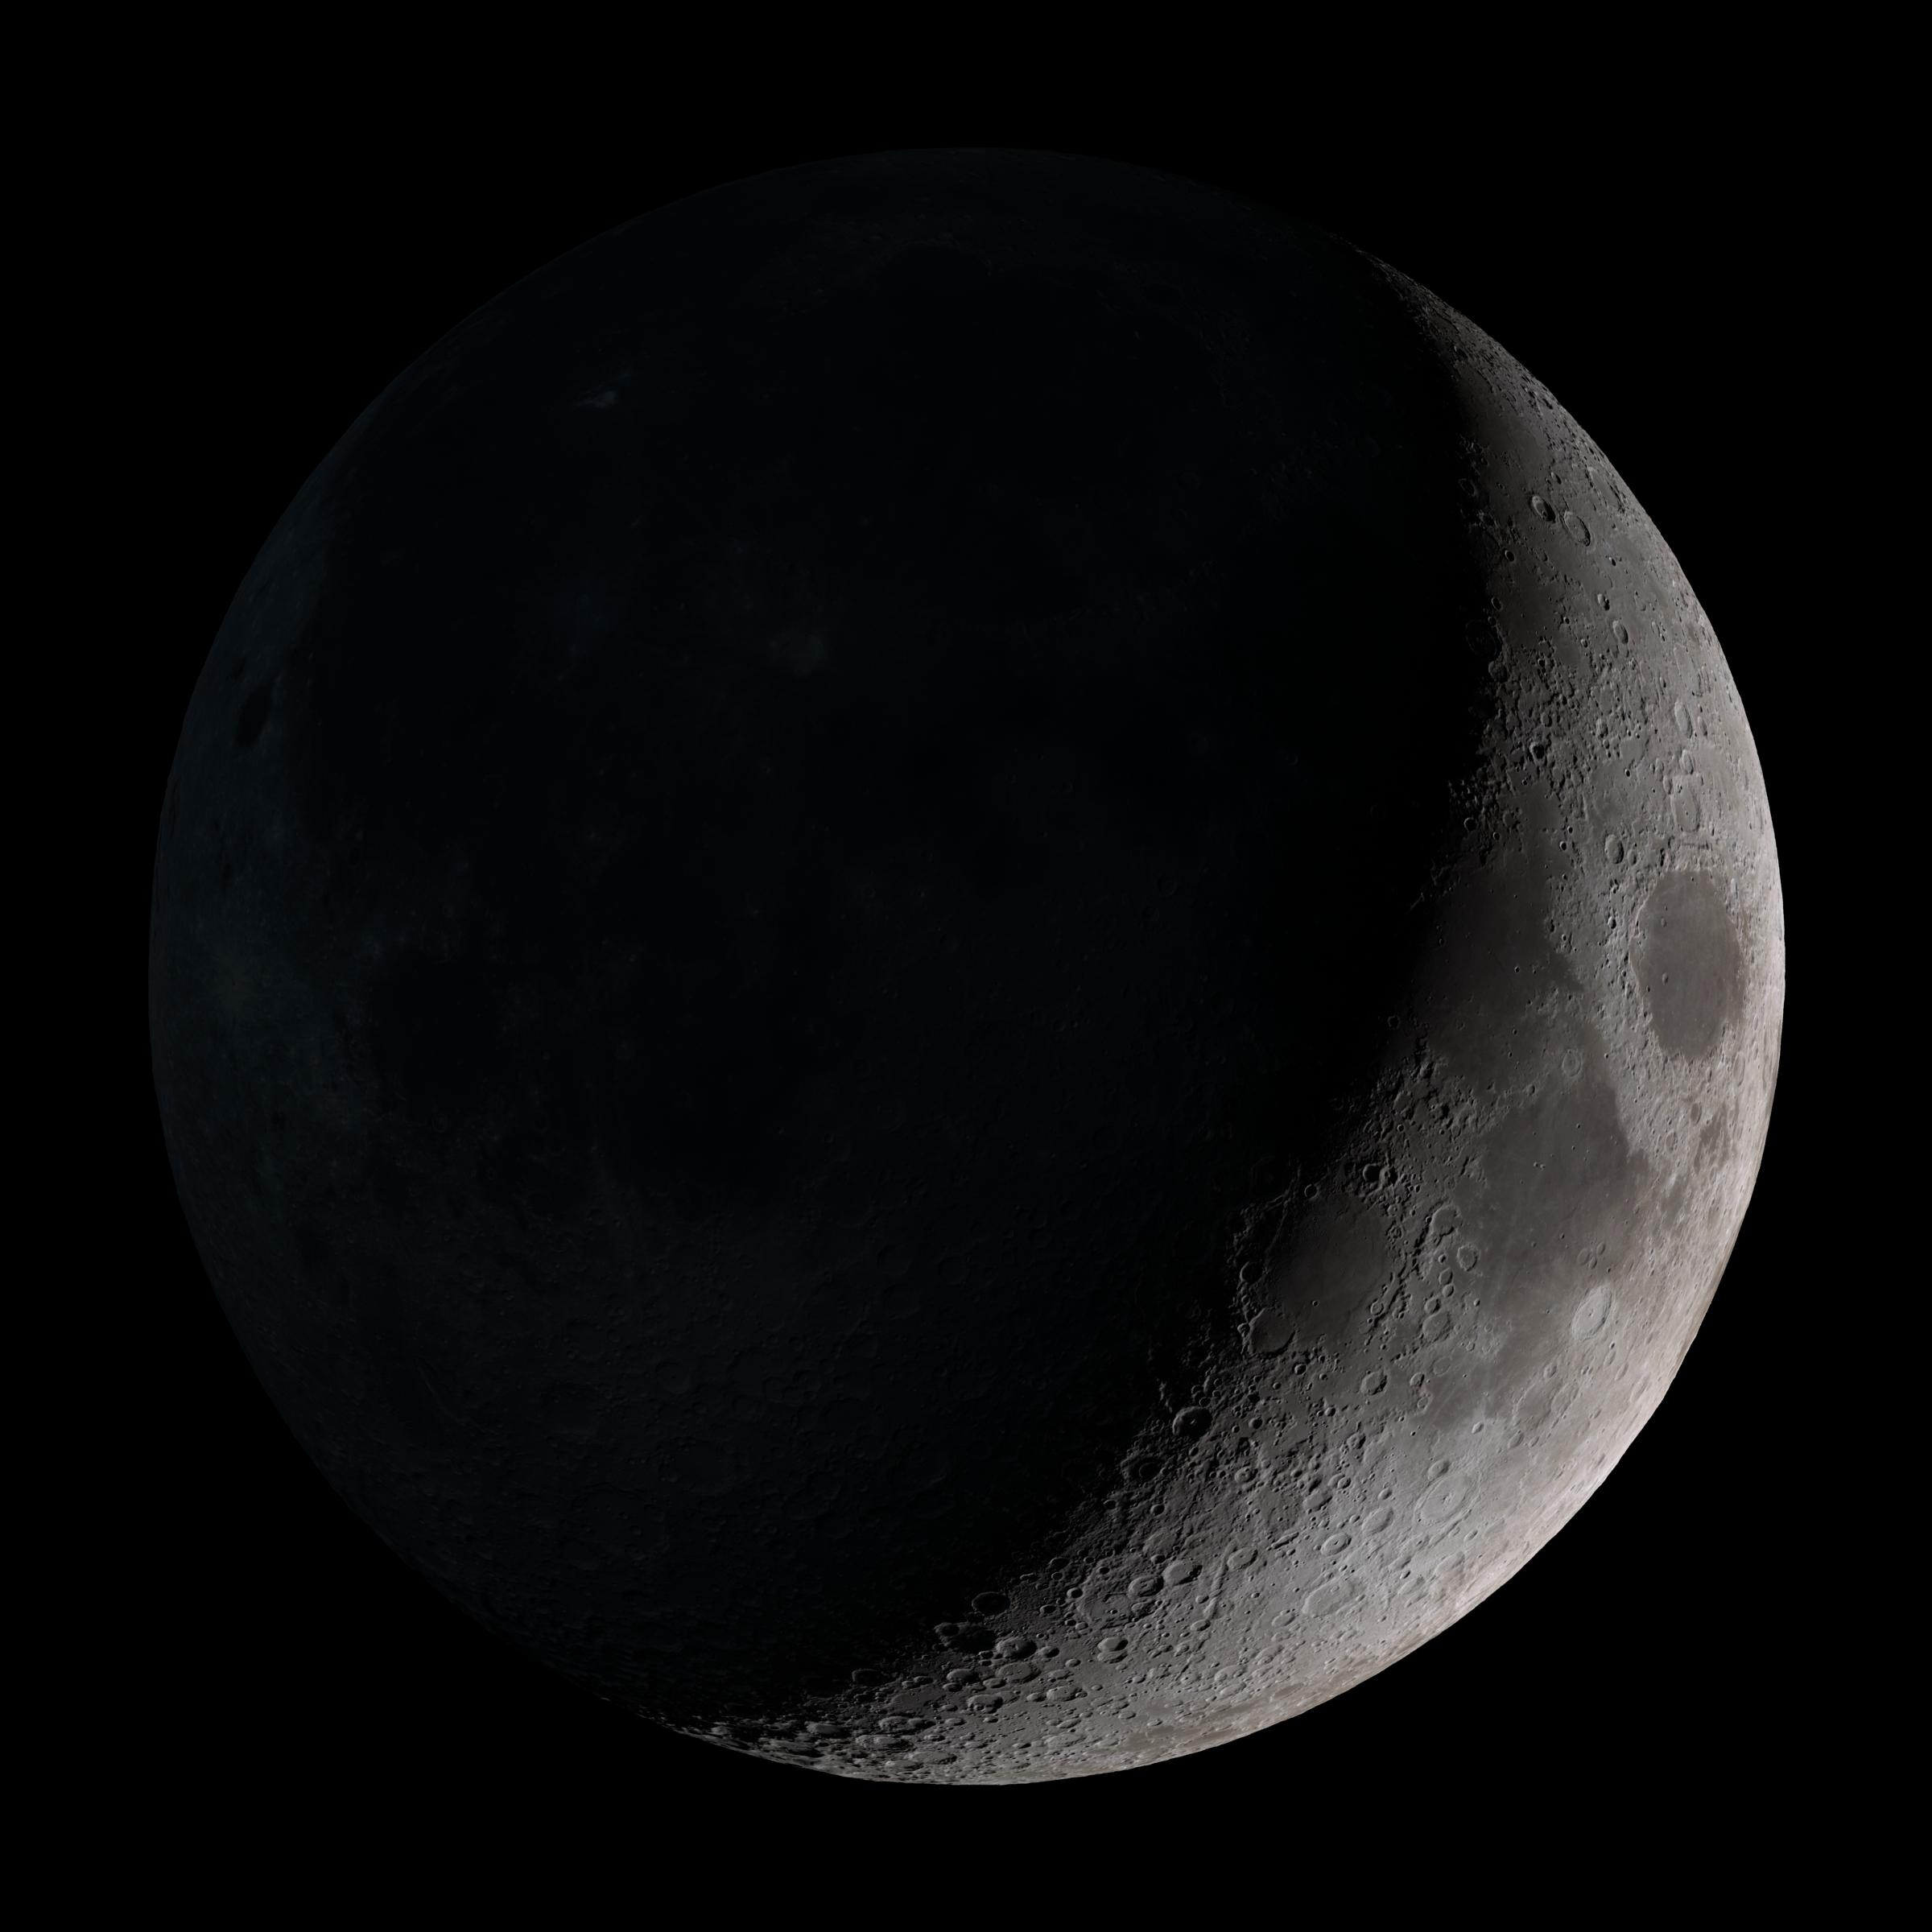

Waxing crescent

Waxing crescent. Visible toward the southwest in early evening. This marks the first time that accurate shadows at this level of detail are possible in such a computer simulation. The shadows are based on the global elevation map being developed from measurements by the Lunar Orbiter Laser Altimeter (LOLA) aboard the Lunar Reconnaissance Orbiter (LRO). LOLA has already taken more than 10 times as many elevation measurements as all previous missions combined. The Moon always keeps the same face to us, but not exactly the same face. Because of the tilt and shape of its orbit, we see the Moon from slightly different angles over the course of a month. When a month is compressed into 12 seconds, as it is in this animation, our changing view of the Moon makes it look like it's wobbling. This wobble is called libration. The word comes from the Latin for "balance scale" (as does the name of the zodiac constellation Libra) and refers to the way such a scale tips up and down on alternating sides. The sub-Earth point gives the amount of libration in longitude and latitude. The sub-Earth point is also the apparent center of the Moon's disk and the location on the Moon where the Earth is directly overhead. The Moon is subject to other motions as well. It appears to roll back and forth around the sub-Earth point. The roll angle is given by the position angle of the axis, which is the angle of the Moon's north pole relative to celestial north. The Moon also approaches and recedes from us, appearing to grow and shrink. The two extremes, called perigee (near) and apogee (far), differ by more than 10%. The most noticed monthly variation in the Moon's appearance is the cycle of phases, caused by the changing angle of the Sun as the Moon orbits the Earth. The cycle begins with the waxing (growing) crescent Moon visible in the west just after sunset. By first quarter, the Moon is high in the sky at sunset and sets around midnight. The full Moon rises at sunset and is high in the sky at midnight. The third quarter Moon is often surprisingly conspicuous in the daylit western sky long after sunrise. Celestial north is up in these images, corresponding to the view from the northern hemisphere. The descriptions of the print resolution stills also assume a northern hemisphere orientation. To adjust for southern hemisphere views, rotate the images 180 degrees, and substitute "north" for "south" in the descriptions.

Credit: NASA/Goddard Space Flight Center Scientific Visualization Studio